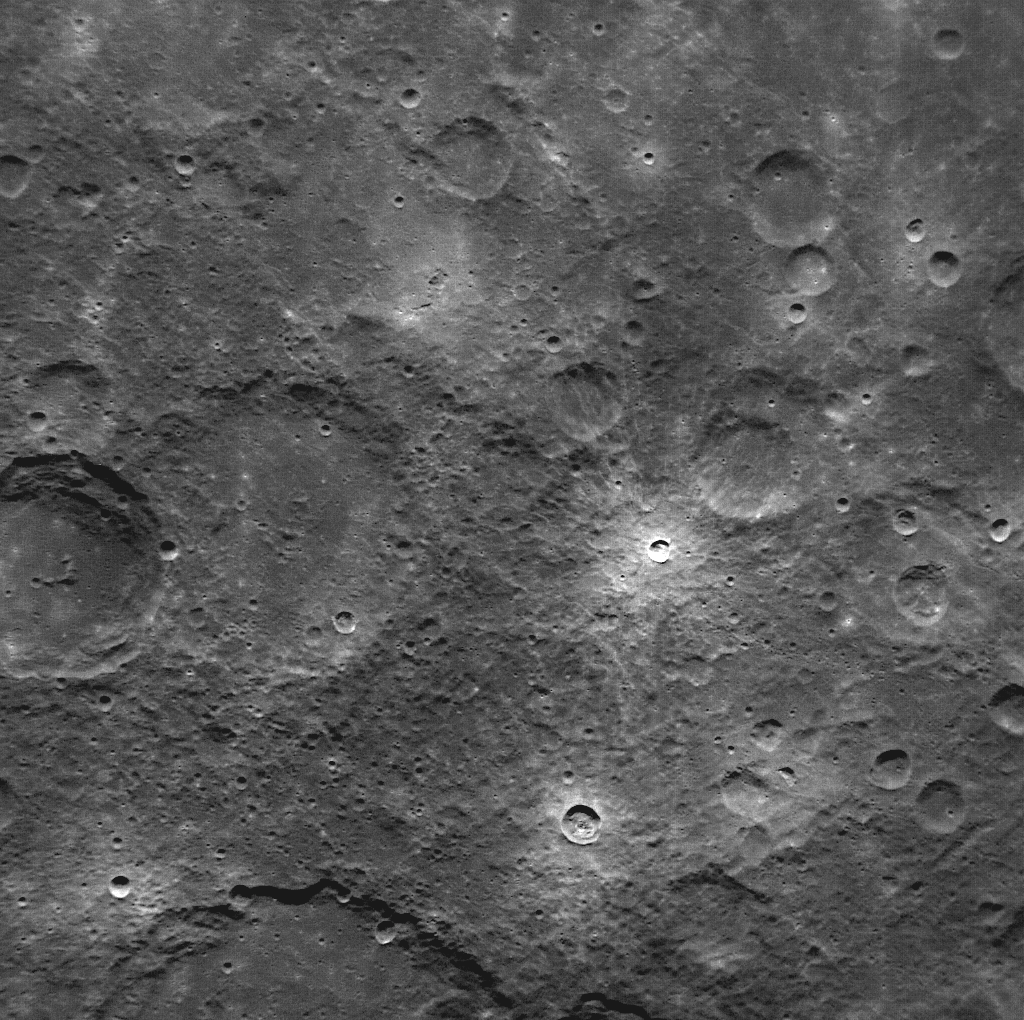

First NAC Image Obtained in Mercury Orbit

NASA image acquired: March 29, 2011 This is the first image of Mercury taken from orbit with MESSENGER’s Narrow Angle Camera (NAC). MESSENGER’s camera system, the Mercury Dual Imaging System (MDIS), has two cameras: the Narrow Angle Camera and the Wide Angle Camera (WAC). Comparison of this image with MESSENGER’s first WAC image of the same region shows the substantial difference between the fields of view of the two cameras. At 1.5°, the field of view of the NAC is seven times smaller than the 10.5° field of view of the WAC. This image was taken using MDIS’s pivot. MDIS is mounted on a pivoting platform and is the only instrument in MESSENGER’s payload capable of movement independent of the spacecraft. The other instruments are fixed in place, and most point down the spacecraft’s boresight at all times, relying solely on the guidance and control system for pointing. The 90° range of motion of the pivot gives MDIS a much-needed extra degree of freedom, allowing MDIS to image the planet’s surface at times when spacecraft geometry would normally prevent it from doing so. The pivot also gives MDIS additional imaging opportunities by allowing it to view more of the surface than that at which the boresight-aligned instruments are pointed at any given time. On March 17, 2011 (March 18, 2011, UTC), MESSENGER became the first spacecraft ever to orbit the planet Mercury. The mission is currently in the commissioning phase, during which spacecraft and instrument performance are verified through a series of specially designed checkout activities. In the course of the one-year primary mission, the spacecraft's seven scientific instruments and radio science investigation will unravel the history and evolution of the Solar System's innermost planet. Visit the Why Mercury? section of this website to learn more about the science questions that the MESSENGER mission has set out to answer.

Credit: NASA/Johns Hopkins University Applied Physics Laboratory/Carnegie Institution of Washington